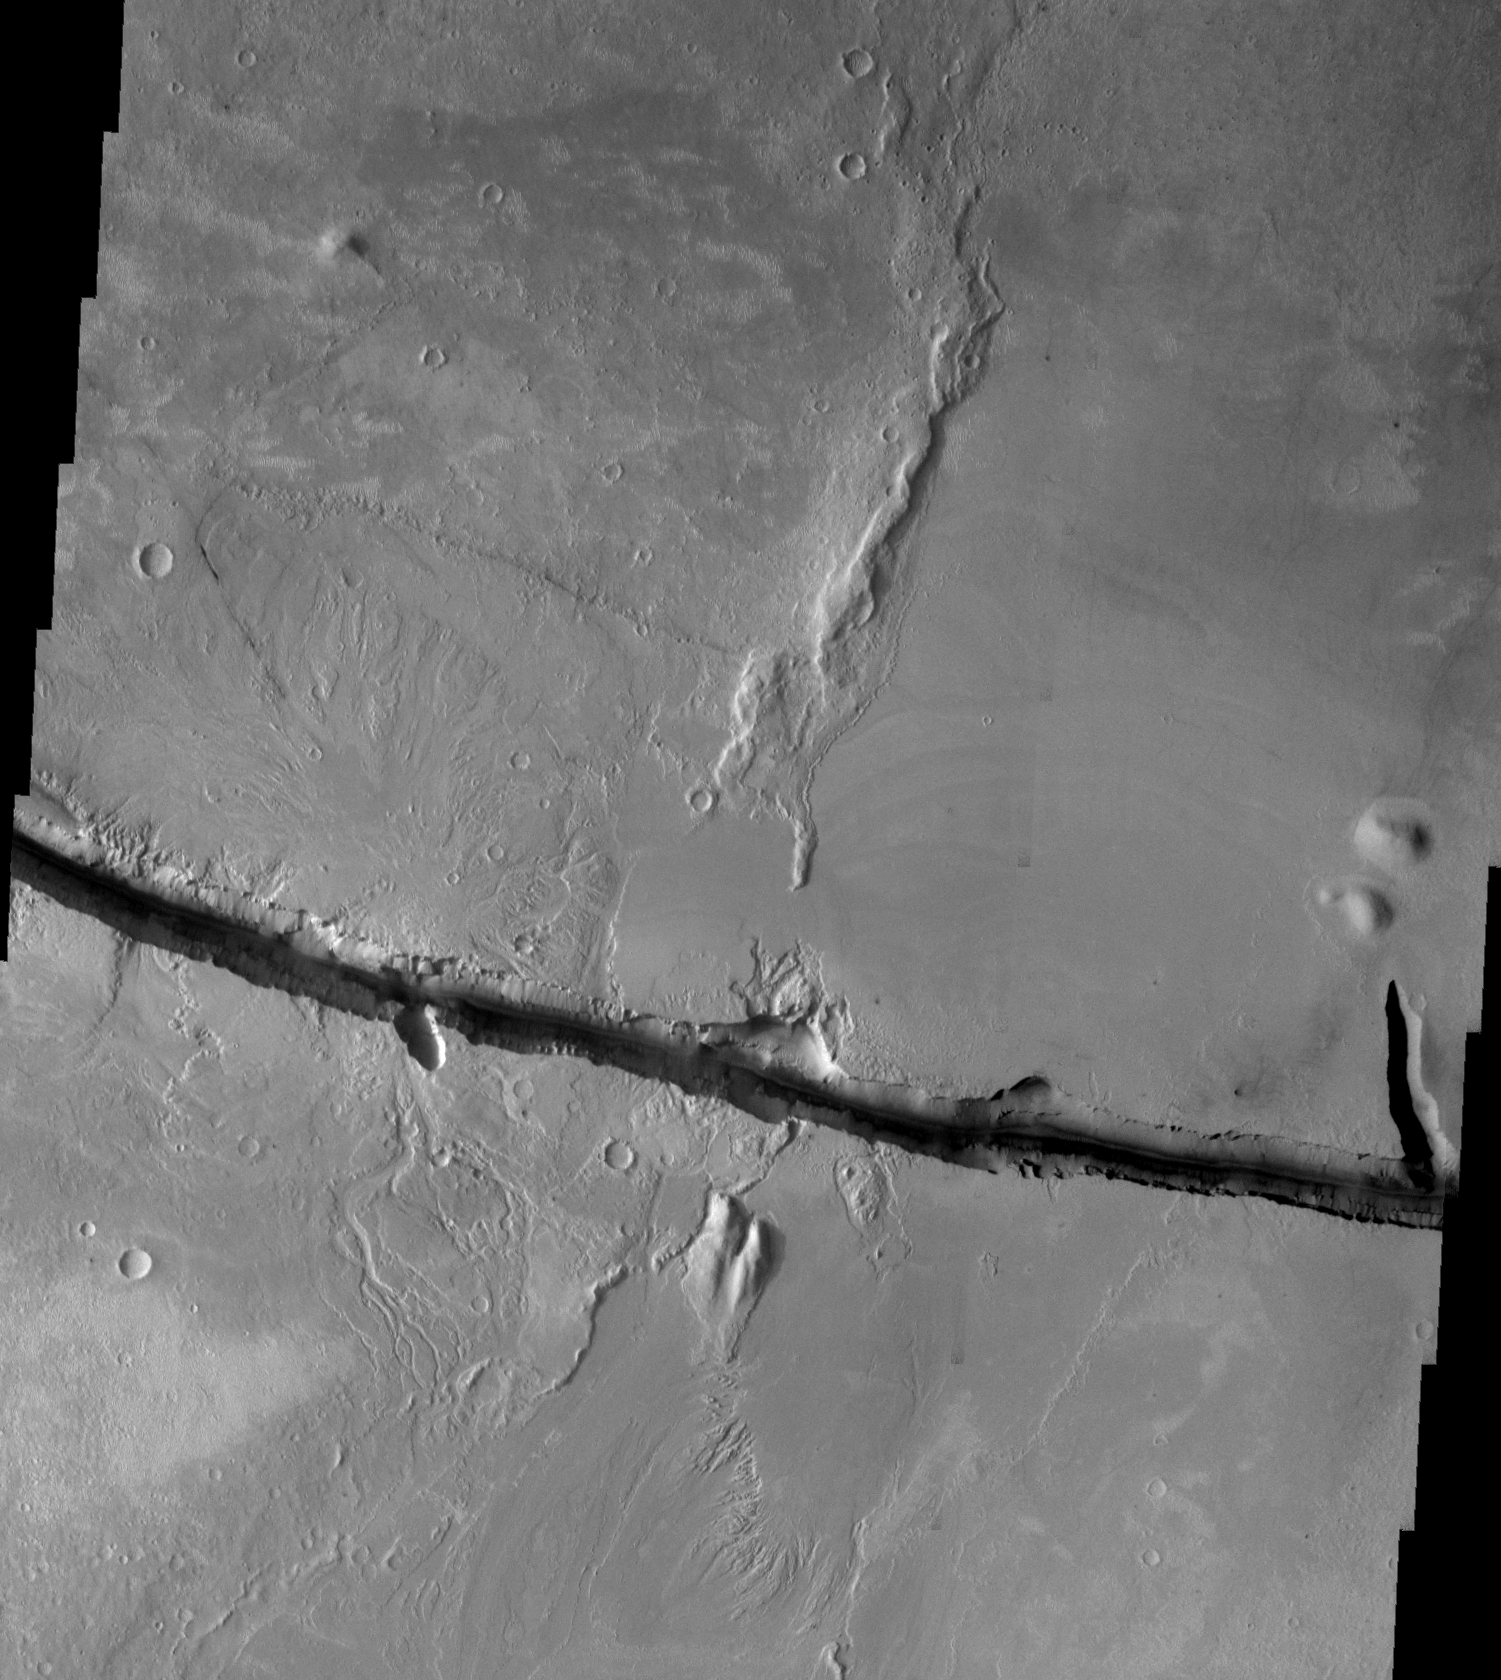

Cerberus Fossae

Released August 30, 2004

The THEMIS Image of the Day will be exploring the nomenclature of Mars for the next three weeks.

Cerberus Fossae

Fossae: long, narrow, shallow depressionsCerberus: The three-headed watchdog that guarded the entrance to Hades. Cerberus was the child of a giant and a half-woman/half-snake.
Cerberus Fossae is comprised of two east/west oriented linear depressions. One of these depressions is shown in the VIS mosaic above. The region surrounding the depression is mainly volcanic in nature.

Nomenclature Fact of the Day: Since the planet Venus is named for the Roman goddess of love, its features are named with female names. Large craters are named for famous women, small craters are named with female first names, and other features are named for mythological goddesses of many cultures.

Image information: VIS instrument. Latitude 10.1, Longitude 157.3 East (202.7 West). 19 meter/pixel resolution.

Note: this THEMIS visual image has not been radiometrically nor geometrically calibrated for this preliminary release. An empirical correction has been performed to remove instrumental effects. A linear shift has been applied in the cross-track and down-track direction to approximate spacecraft and planetary motion. Fully calibrated and geometrically projected images will be released through the Planetary Data System in accordance with Project policies at a later time.

NASA’s Jet Propulsion Laboratory manages the 2001 Mars Odyssey mission for NASA’s Office of Space Science, Washington, D.C. The Thermal Emission Imaging System (THEMIS) was developed by Arizona State University, Tempe, in collaboration with Raytheon Santa Barbara Remote Sensing. The THEMIS investigation is led by Dr. Philip Christensen at Arizona State University. Lockheed Martin Astronautics, Denver, is the prime contractor for the Odyssey project, and developed and built the orbiter. Mission operations are conducted jointly from Lockheed Martin and from JPL, a division of the California Institute of Technology in Pasadena.

Credit: NASA/JPL/Arizona State University